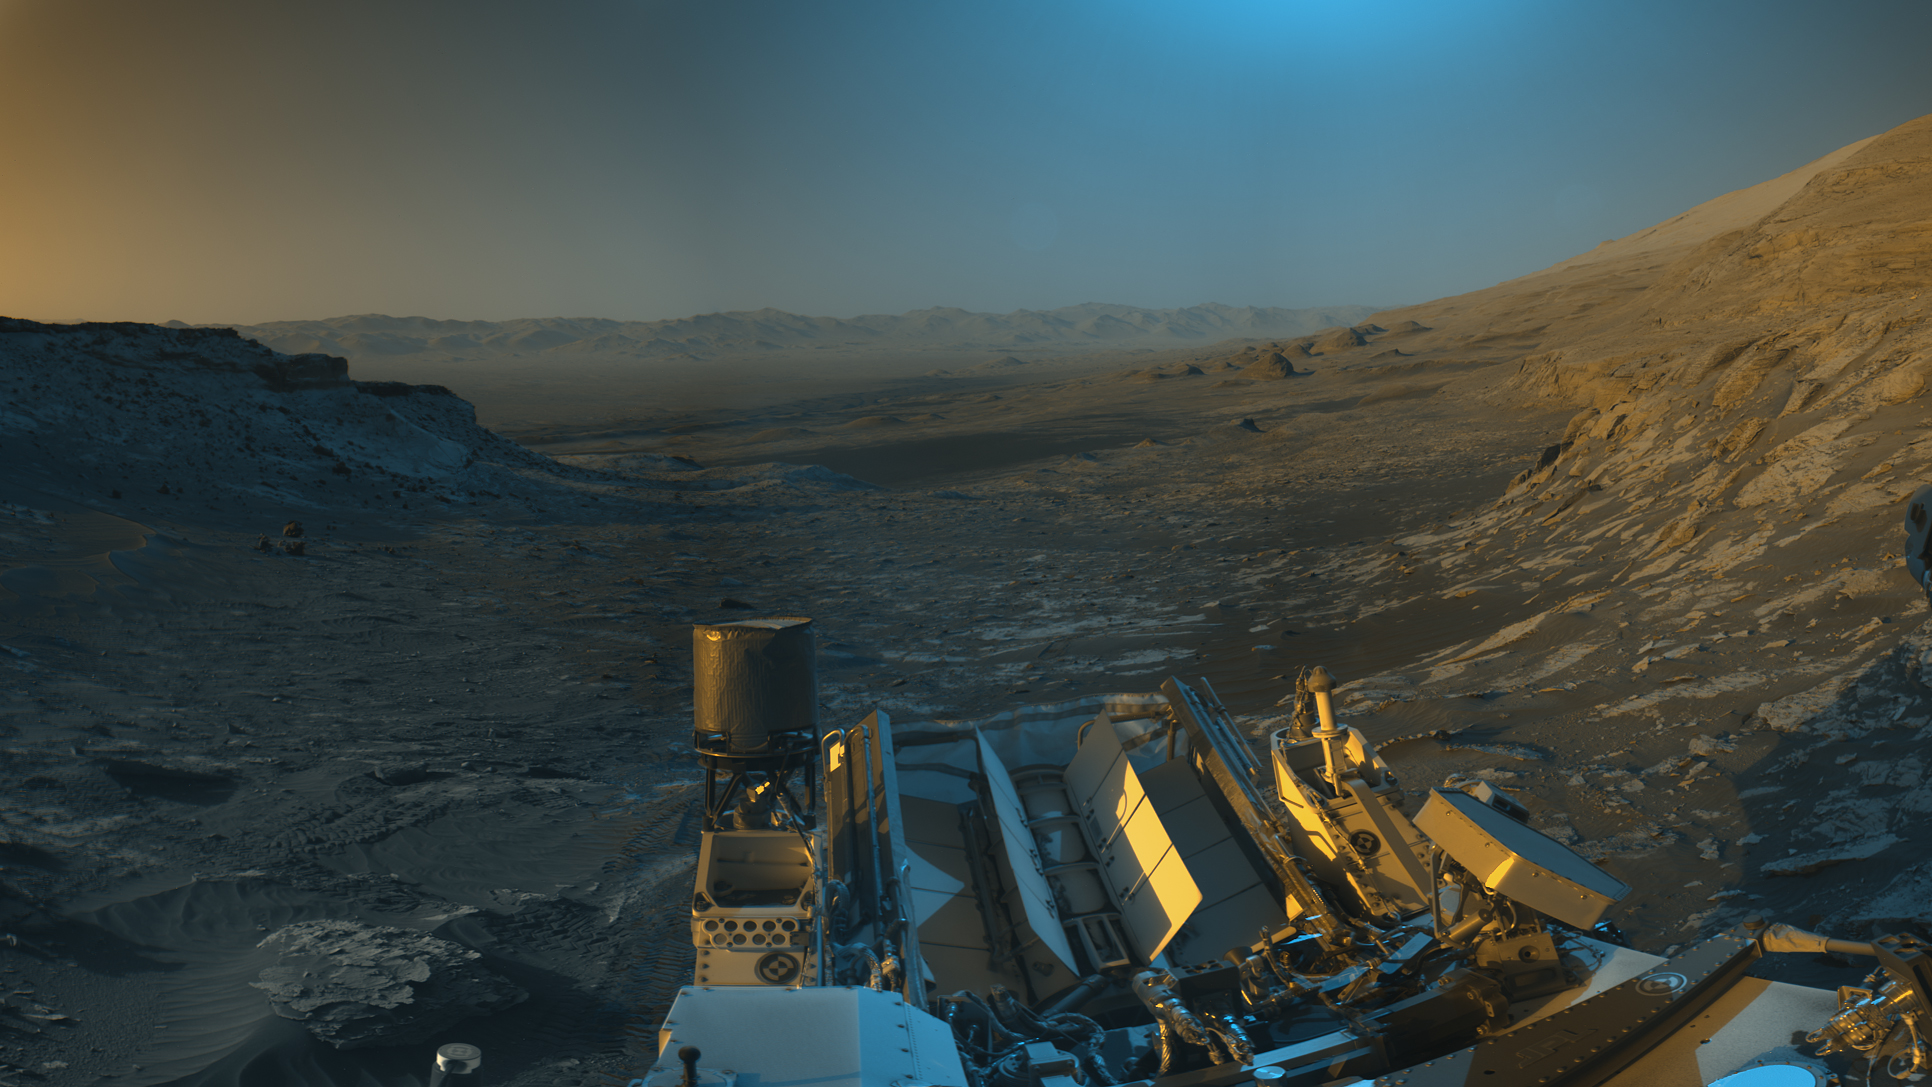

A Picture Postcard From Curiosity’s Navcams

Figure 1

Figure 2

NASA’s Curiosity Mars rover used its black-and-white navigation cameras to capture panoramas of this scene at two times of day. Blue, orange, and green color was added to a combination of both panoramas for an artistic interpretation of the scene.

On Nov. 16, 2021 (the 3,299th Martian day, or sol, of the mission), engineers commanded Curiosity to take two sets of mosaics, or composite images, capturing the scene at 8:30 a.m. and again at 4:10 p.m. local Mars time. The two times of day provided contrasting lighting conditions that brought out a variety of unique landscape details. They combined the two scenes in an artistic re-creation that includes images from the morning scene in blue, the afternoon scene in orange, and a combination of both in green.

The main image is an artistic interpretation of the scene. Figure 1 is the mosaic taken in the afternoon. Figure 2 is the mosaic taken in the morning.

At the center of the image is the view back down Mount Sharp, the 3-mile-tall (5-kilometer-tall) mountain that Curiosity has been driving up since 2014. Rounded hills can be seen in the distance at center-right; Curiosity got a closer view of these back in July, when the rover started to see intriguing changes in the landscape. A field of sand ripples known as the “Sands of Forvie” stretches a quarter- to a half-mile (400 to 800 meters) away.

At the far right of the panorama is the craggy “Rafael Navarro Mountain,” named after a Curiosity team scientist who passed away earlier this year. Poking up behind it is the upper part of Mount Sharp, far above the area Curiosity is exploring. Mount Sharp lies inside Gale Crater, a 96-mile-wide (154-kilometer-wide) basin formed by an ancient impact; Gale Crater’s distant rim stands 7,500 feet tall (2.3 kilometers), and is visible on the horizon about 18 to 25 miles away (30 to 40 kilometers).

Mars Science Laboratory is a project of NASA’s Science Mission Directorate. The mission is managed by JPL. Curiosity and its navigation cameras were designed, developed and assembled at JPL, a division of the California Institute of Technology in Pasadena.

Credit: NASA/JPL-Caltech